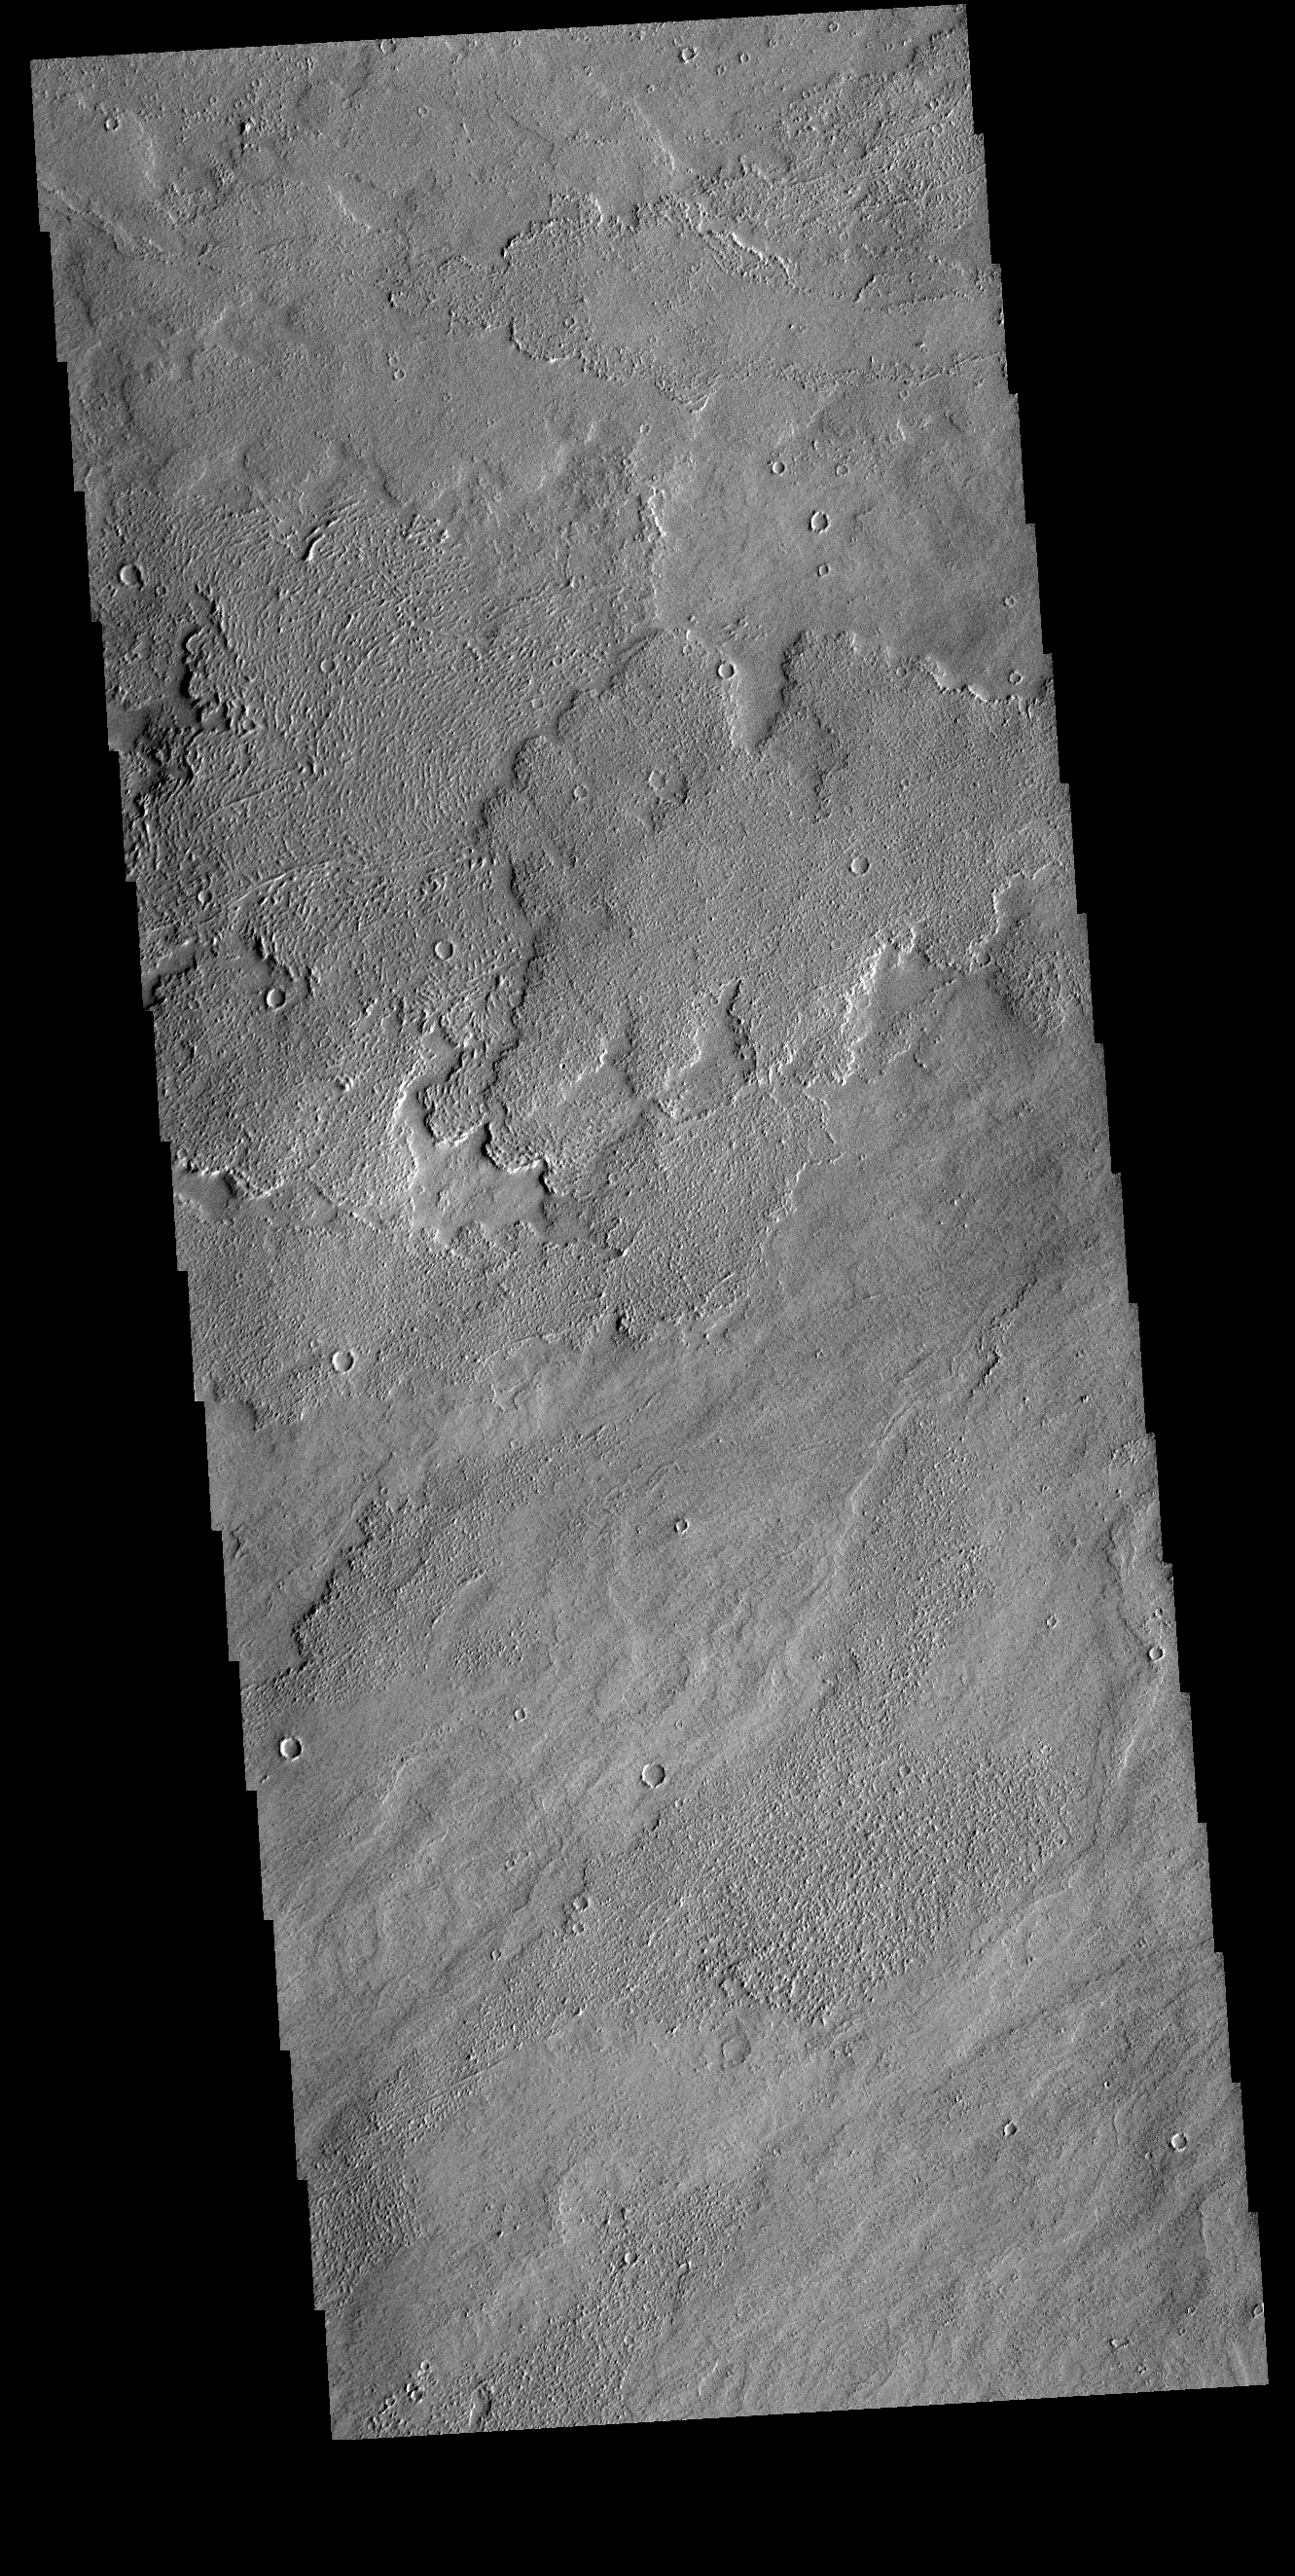

Daedalia Planum

Today’s VIS image shows a small part of Daedalia Planum. The lava flows originate from Arsia Mons, one of the large volcanoes in the Tharsis region. The different surface textures are created by differences in the lava viscosity and cooling rates. The lobate margins of each flow can be traced back to the start of each flow — or to the point where they are covered by younger flows. Flows in Daedalia Planum can be as long as 180 km.

Credit: NASA/JPL-Caltech/ASU